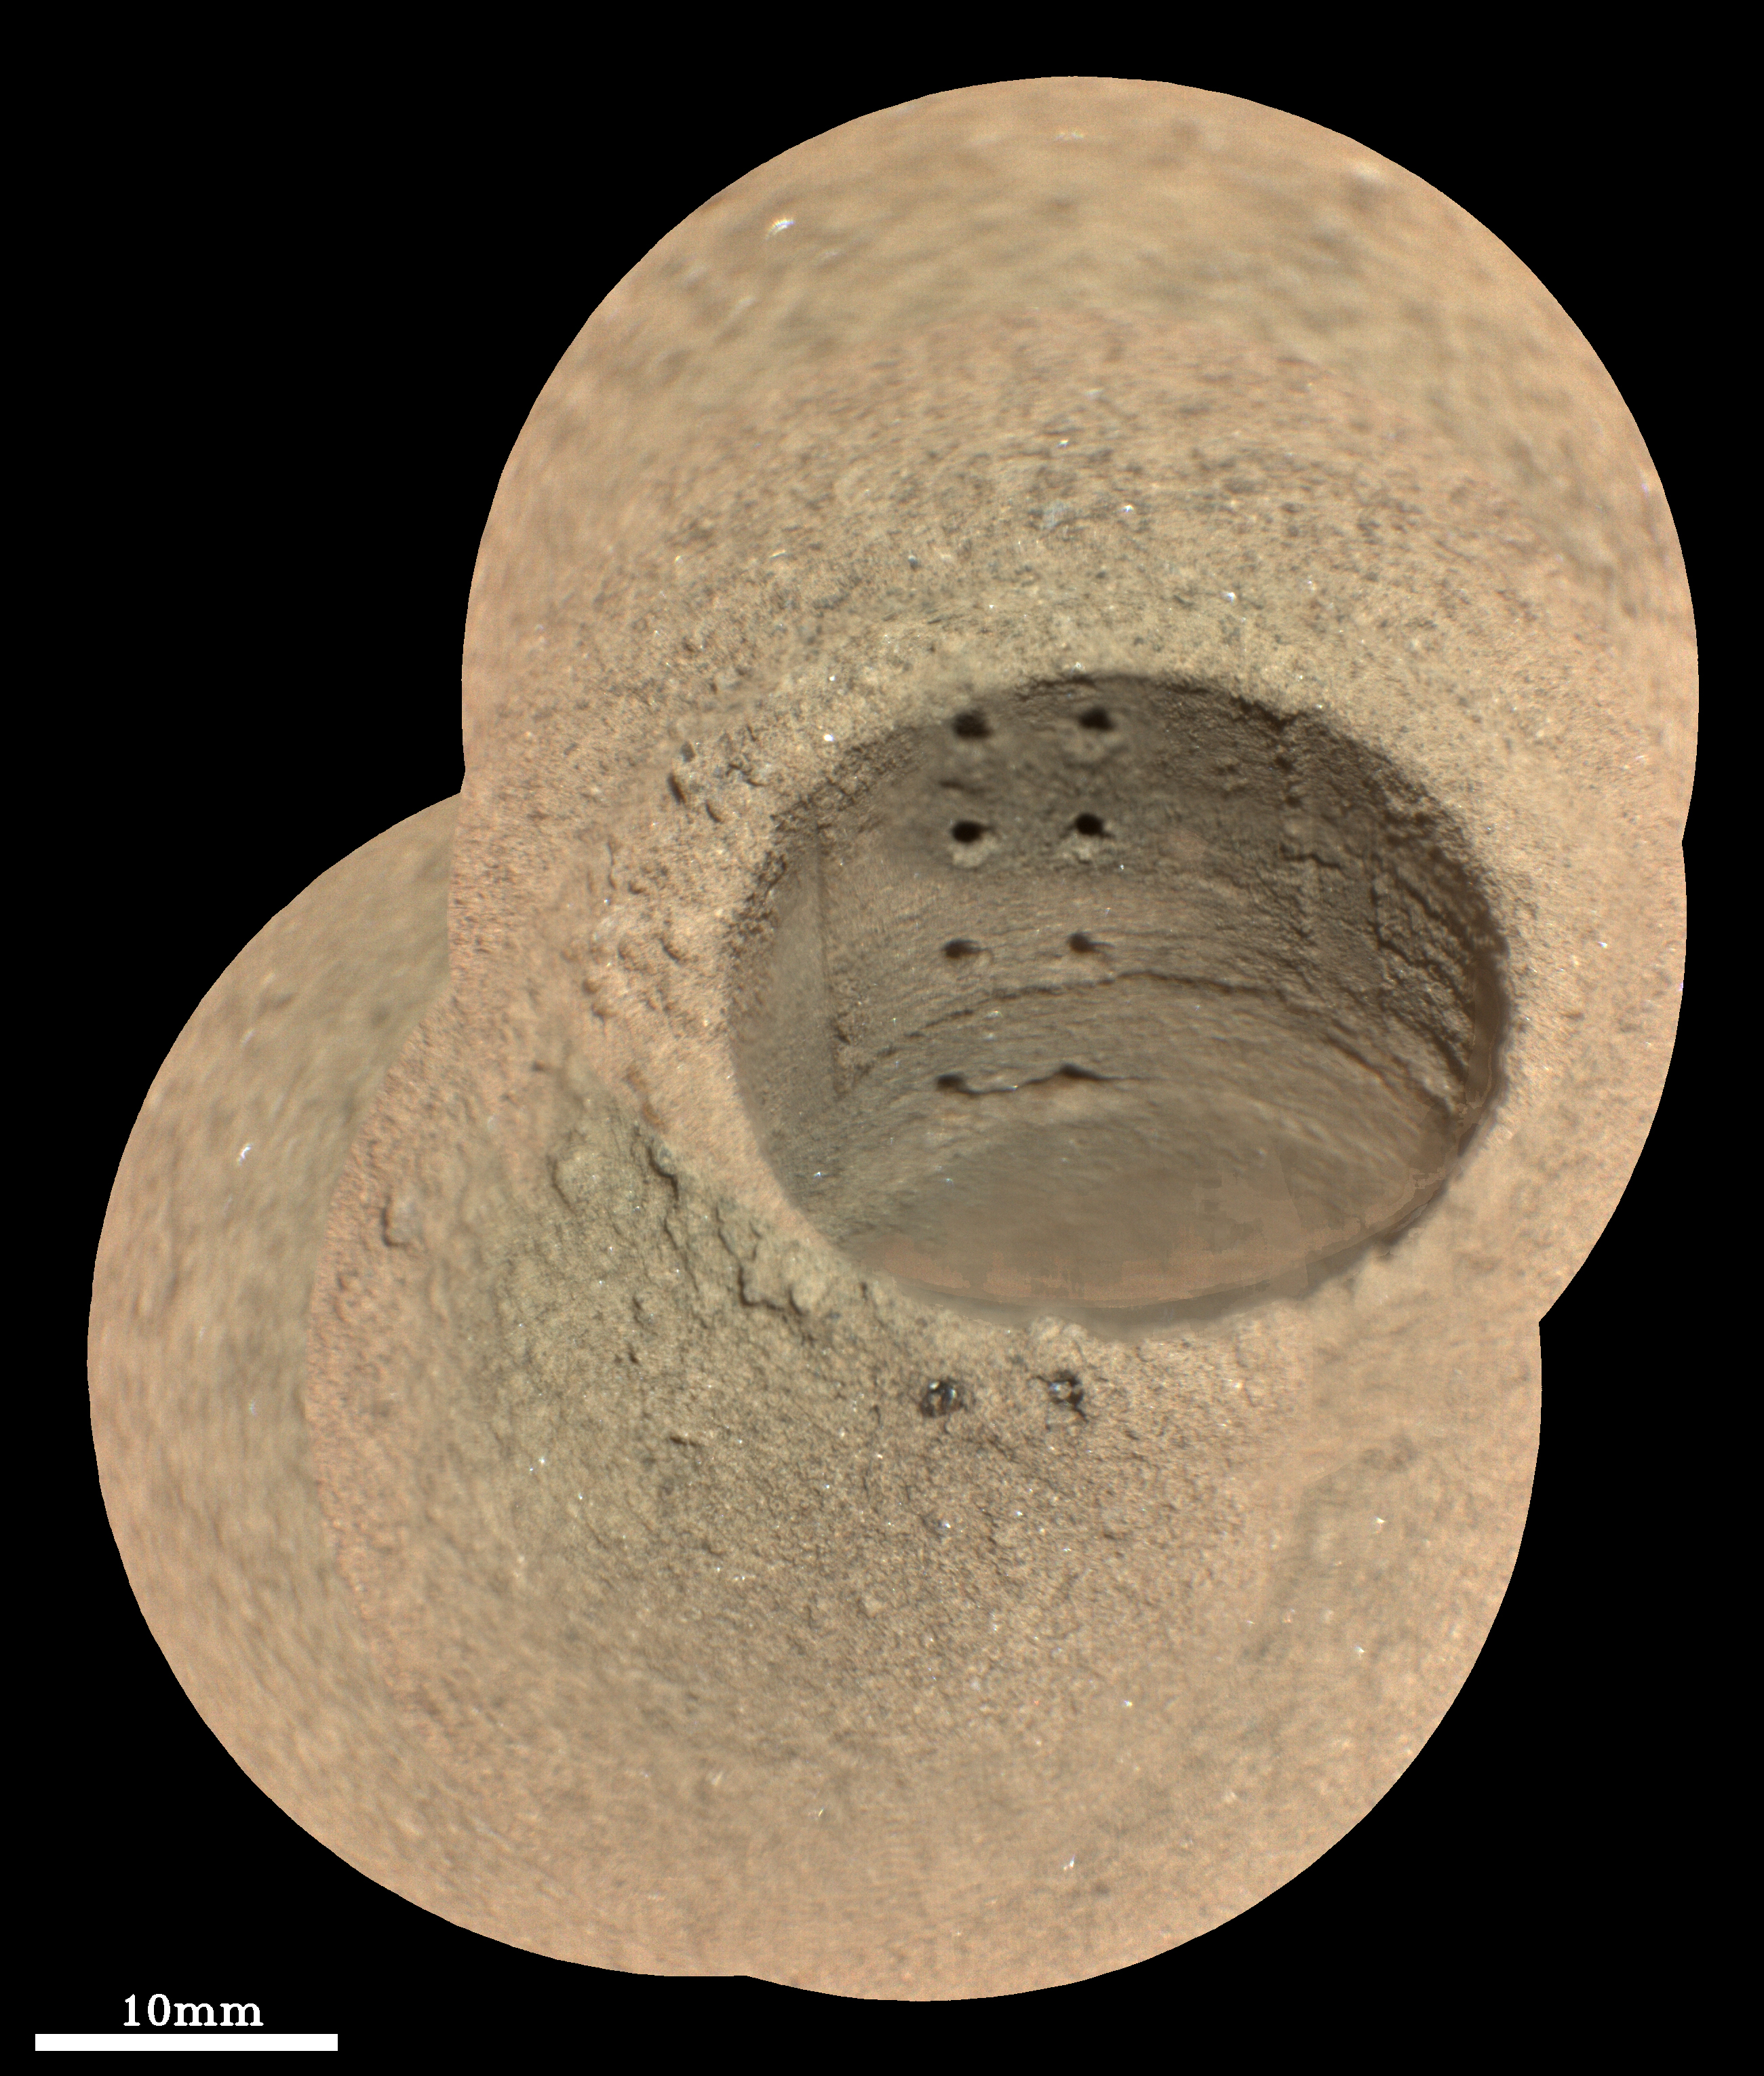

Laser Shots at Roubion

This composite image, made from four taken by the SuperCam instrument aboard NASA’s Perseverance rover on August 8, 2021, shows the hole in a Martian rock where the rover attempted to collect its first sample; the small pits within it were created by laser zaps from SuperCam during subsequent efforts to analyze the rock’s composition. The rover science team has nicknamed the drill hole “Roubion.” The team believes that because of this rock’s unusual composition, the process of extracting a core created a significant pile of tailings (or cuttings) around the coring hole.

Eight pits produced by 30 laser shots each are seen in two columns inside the drill hole. The SuperCam team’s analysis suggests that the top six pits penetrated the compacted mound of tailings around the hole, while the bottom two pits in the hole interrogated material below the rock surface. Two additional laser pits can be seen in the tailings at the near side of the hole.

Two vertical ridges inside the hole – one on each side of the laser pits – were produced as the drill was removed, prior to laser analysis. Some bright mineral grains can be seen as glints in the tailings and in the drill hole. A few clumps or larger pieces of material are seen at the top of the tailings pile just to the left of the hole.

The SuperCam images were taken from a distance of 7.32 feet (2.23 meters). A scale bar is included in this image.

An additional animation shows a series of images covering the time the distinct laser holes were made at Roubion, plus additional images through August 10, 2021, when SuperCam zapped five more overlapping, nearly horizontal holes.

Perseverance landed in Mars’ Jezero Crater on February 18, 2021, and has been exploring the floor of the crater since. At the time these images were taken, Perseverance was in an area nicknamed the “Crater Floor Fractured Rough” area.

SuperCam is led by Los Alamos National Laboratory in New Mexico, where the instrument’s Body Unit was developed. That part of the instrument includes several spectrometers as well as control electronics and software.

The Mast Unit, including the Remote Microscopic Imager used for these images, was developed and built by several laboratories of the CNRS (the French research center) and French universities under the contracting authority of Centre National d’Etudes Spatiales (CNES, the French space agency).

A key objective for Perseverance’s mission on Mars is astrobiology, including the search for signs of ancient microbial life. The rover will characterize the planet’s geology and past climate, pave the way for human exploration of the Red Planet, and be the first mission to collect and cache Martian rock and regolith (broken rock and dust).

Subsequent NASA missions, in cooperation with ESA (European Space Agency), would send spacecraft to Mars to collect these sealed samples from the surface and return them to Earth for in-depth analysis.

The Mars 2020 Perseverance mission is part of NASA’s Moon to Mars exploration approach, which includes Artemis missions to the Moon that will help prepare for human exploration of the Red Planet.

NASA’s Jet Propulsion Laboratory in Southern California built and manages operations of the Mars 2020 Perseverance rover for NASA.

Credit: NASA/JPL-Caltech/LANL/CNES/IRAP